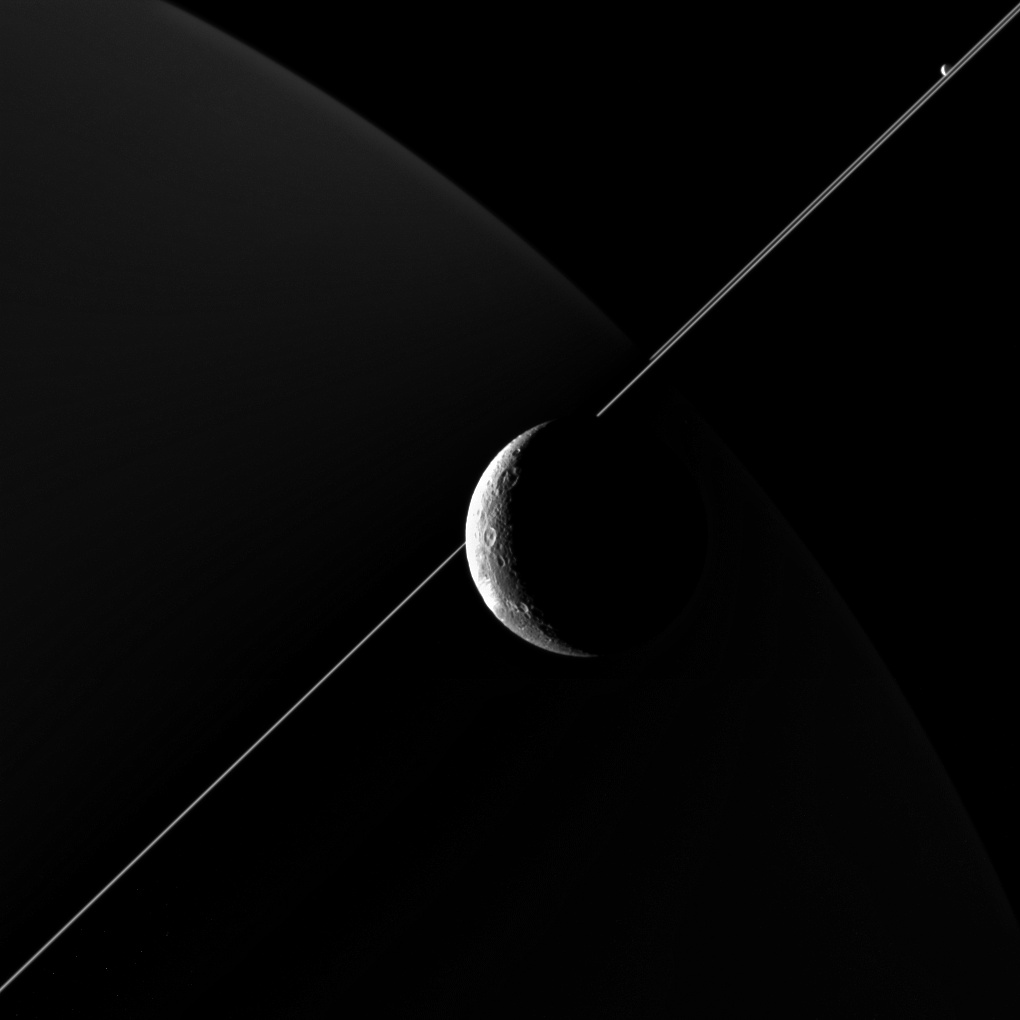

In the Company of Dione

NASA’s Cassini imaging scientists processed this view of Saturn’s moon Dione, taken during a close flyby on June 16, 2015. This was Cassini’s fourth targeted flyby of Dione and the spacecraft had a close approach altitude of 321 miles (516 kilometers) from Dione’s surface.

Also making an appearance in this image is Saturn’s geysering moon Enceladus, seen in the upper right, just above the bright line of Saturn’s rings.

North on Dione is up and rotated 44 degrees to the left. The image was taken in visible light with the Cassini spacecraft’s wide-angle camera on June 16, 2015.

The view was acquired at a distance of approximately 48,000 miles (77,000 kilometers) from Dione and at a sun-Dione-spacecraft, or phase, angle of 128 degrees. Image scale is 3 miles (5 kilometers) per pixel.

The Cassini mission is a cooperative project of NASA, ESA (the European Space Agency) and the Italian Space Agency. The Jet Propulsion Laboratory, a division of the California Institute of Technology in Pasadena, manages the mission for NASA’s Science Mission Directorate, Washington. The Cassini orbiter and its two onboard cameras were designed, developed and assembled at JPL. The imaging operations center is based at the Space Science Institute in Boulder, Colorado.

Credit: NASA/JPL-Caltech/Space Science Institute